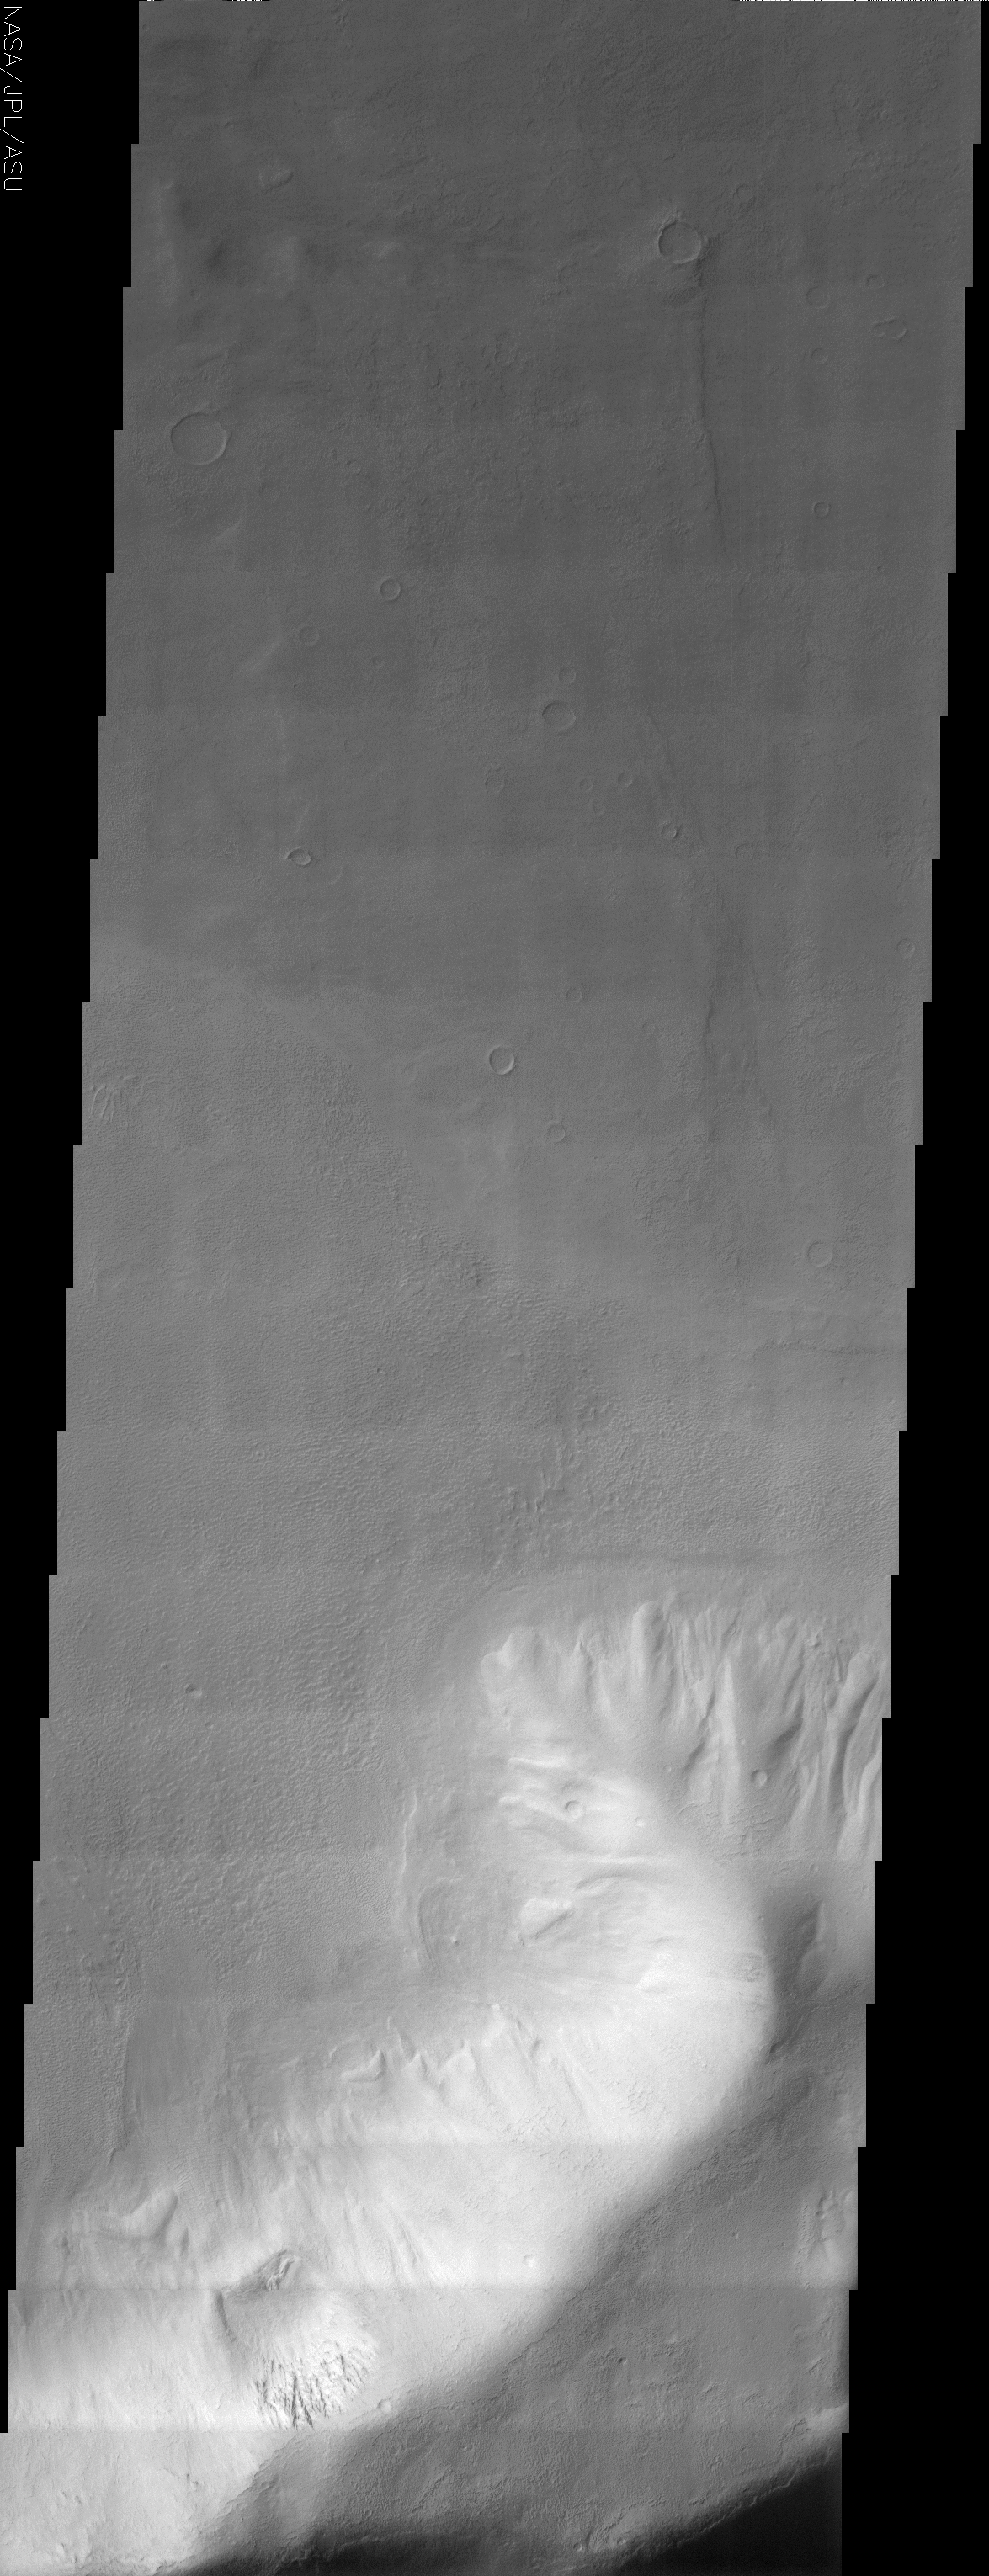

Promethei Terra

(Released 5 August 2002)
This image shows a landslide along a portion of a ridge in Promethei Terra. Landslides have very characteristic morphologies on Earth, which they also display on Mars. These morphologies include a distinctive escarpment at the uppermost part of the landslide–called a head scarp (seen at the bottom of this image), a down-dropped block of material below that escarpment that dropped almost vertically, and a deposit of debris that moved away from the escarpment at high speed. In this example, the wall rock displayed in the upper part of the cliff contains spurs and chutes created by differing amounts of erosion. The actual landslide deposit shows transverse ribs which are probably compressional features created upon emplacement of the landslide material. This image also contains a smoother plains member located in the upper part of the image and a somewhat rougher less cratered unit located below the smoother plains. This rougher unit is actually a debris apron surrounding the ridge (see context image). There are also what appear to be older more degraded landslide scars visible along the eastern portion of this ridge.

Credit: NASA/JPL/Arizona State University